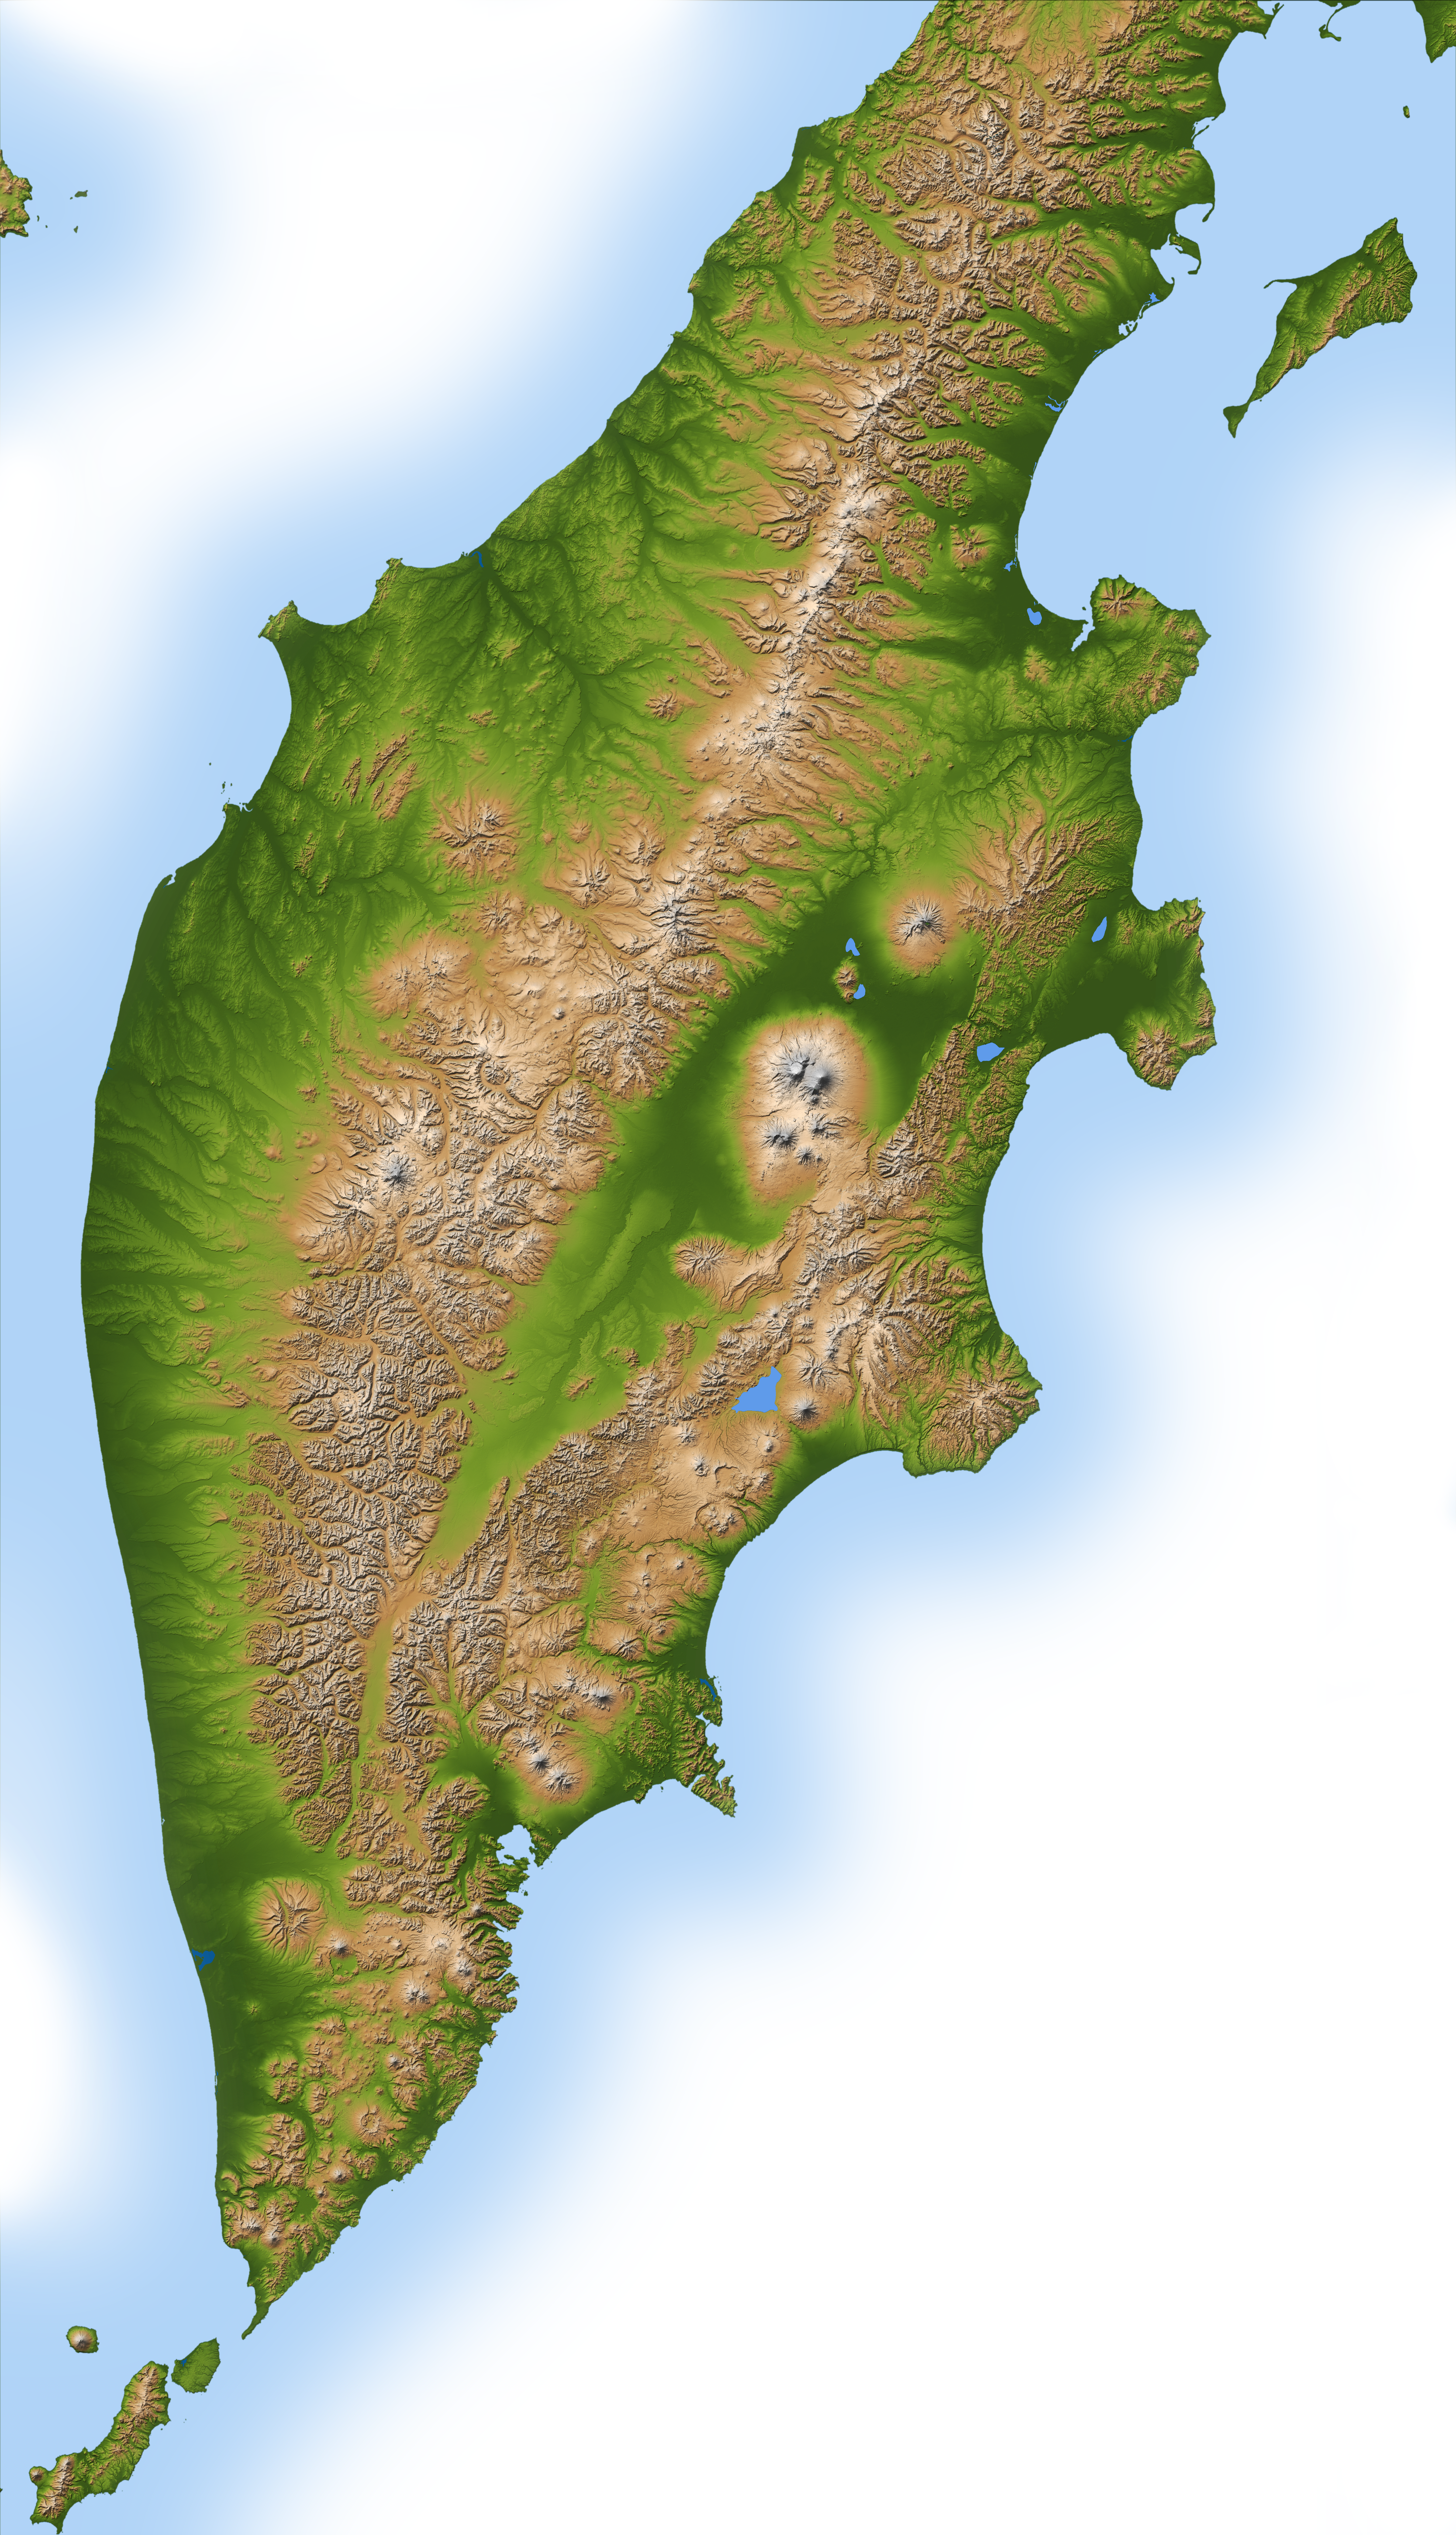

Colored Height and Shaded Relief, Kamchatka Peninsula

Russia’s Kamchatka Peninsula, lying between the Sea of Okhotsk to the west and the Bering Sea and Pacific Ocean to the east, is one of the most active volcanic regions along the Pacific Ring of Fire. It covers an area about the size of Colorado but contains more than 100 volcanoes stretching across the 1000-kilometer-long (620-mile-long) land mass. A dozen or more of these have active vents, with the youngest located along the eastern half of the peninsula. This color-coded shaded relief image, generated with data from the Shuttle Radar Topography Mission (SRTM), shows Kamchatka’s volcanic nature to dramatic effect.

Kliuchevskoi, one of the most active and renowned volcanoes in the world, dominates the main cluster of volcanoes called the Kliuchi group, visible as a circular feature in the center-right of the image. The two other main volcanic ranges lie along northeast-southwest lines, with the older, less active range occupying the center and western half of Kamchatka. The younger, more active belt begins at the southernmost point of the peninsula and continues upward along the Pacific coastline.

Two visualization methods were combined to produce this image: shading and color coding of topographic height. The shade image was derived by computing topographic slope in the north-south direction, so northern slopes appear bright and southern slopes appear dark. Color coding is directly related to topographic height, with green at the lower elevations, rising through yellow and brown to white at the highest elevations.

The Shuttle Radar Topography Mission flew aboard the Space Shuttle Endeavour, launched on February 11, 2000. The mission used the same radar instrument that comprised the Spaceborne Imaging Radar-C/X-Band Synthetic Aperture Radar that flew twice on the Space Shuttle Endeavour in 1994. The Shuttle Radar Topography Mission was designed to collect three-dimensional measurements of the Earth’s surface. To collect the 3-D data, engineers added a 60-meter (200-foot)-long mast, installed additional C-band and X-band antennas, and improved tracking and navigation devices. The mission is a cooperative project between NASA, the National Imagery and Mapping Agency of the U.S. Department of Defense, and the German and Italian space agencies. It is managed by NASA’s Jet Propulsion Laboratory, Pasadena, Calif., for NASA’s Earth Science Enterprise, Washington, D.C.

Size: 1,113 by 638 kilometers (692 by 396 miles)
Location: 55 degrees North latitude, 160 degrees East longitude
Orientation: North toward the top
Image Data: Shaded and colored SRTM elevation model
Date Acquired: February 2000

Credit: NASA/JPL/NIMA